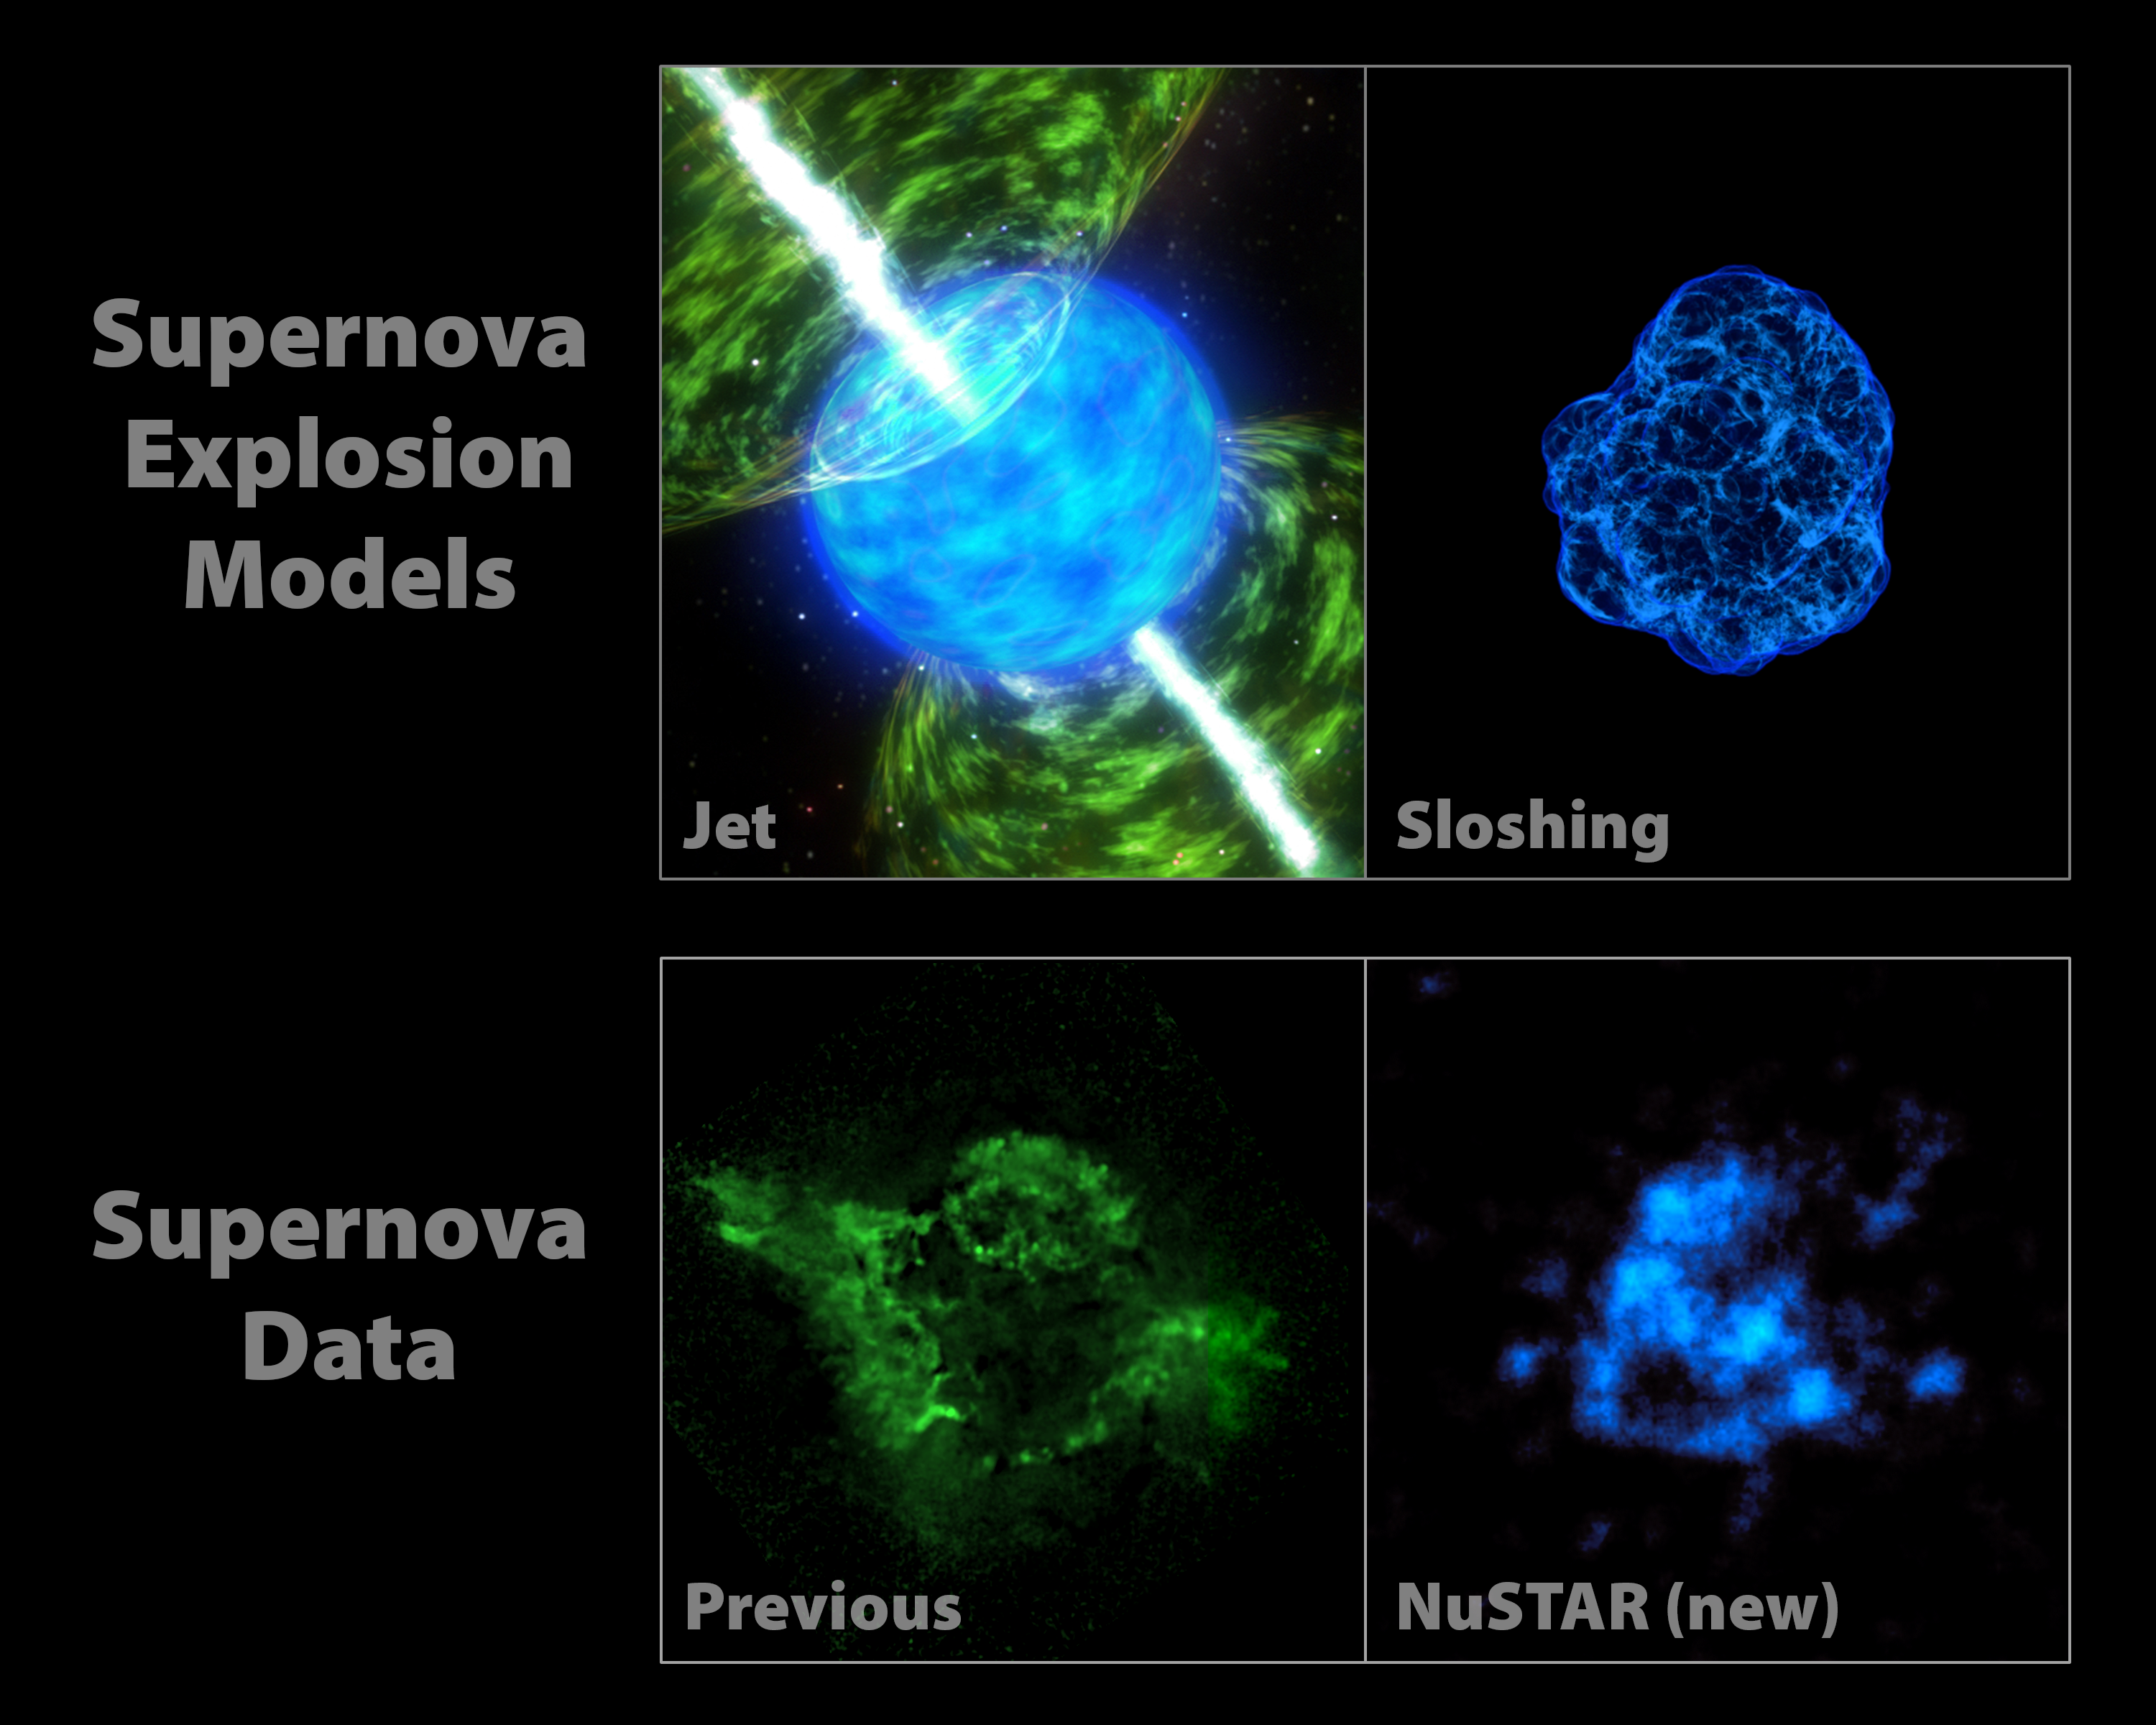

NuSTAR Data Point to Sloshing Supernovas

How massive stars blow up in powerful explosions called supernovas remains a mystery. Theorists have come up with computer simulations to try to recreate what happens, but it’s not clear which model is correct. Now, new observations from NASA’s Nuclear Spectroscopic Telescope Array of the heart of the Cassiopeia supernova remnant are allowing researchers to test those models with real evidence.

The images at the top of the graphic represent two popular models describing how stars blast apart. The models point to different triggers of the explosion. In jet-driven models, illustrated with an artist’s concept shown at left, jets propel the blast wave. In models referred to as having mild asymmetries, material at the core of the star sloshes around, and this sloshing helps energize the shock wave. The graphic representing the sloshing scenario is from a 3-D computer simulation created by Christian Ott and his colleagues at the California Institute of Technology, Pasadena, Calif.

The bottom panel shows previous data from NASA’s Chandra X-ray Observatory at left. Chandra sees silicon and magnesium in the Cas A remnant that have been heated up. In looking at the picture, one sees imprints of jets in the heated material. These data alone aren’t enough to distinguish between the two supernova explosion models because the silicon and magnesium can be influenced by the material surrounding the supernova, and are not direct tracers of what happened in the explosion. The radioactive titanium observed by NuSTAR, on the other hand, was created deep in the explosion and allows us to see into the guts of the supernova. It is a direct tracer of what happened in the core of the explosion when the star shattered to pieces.

The titanium map looks more like the sloshing, or mild asymmetries, model — and not the jet-driven model. This is the first observational evidence suggesting that the trigger for supernova explosions comes from a sloshing effect.

NuSTAR is a Small Explorer mission led by the California Institute of Technology in Pasadena and managed by NASA’s Jet Propulsion Laboratory, also in Pasadena, for NASA’s Science Mission Directorate in Washington. The spacecraft was built by Orbital Sciences Corporation, Dulles, Va. Its instrument was built by a consortium including Caltech; JPL; the University of California, Berkeley; Columbia University, N.Y.; NASA’s Goddard Space Flight Center, Greenbelt, Md.; the Danish Technical University in Denmark; Lawrence Livermore National Laboratory, Livermore, Calif.; ATK Aerospace Systems, Goleta, Calif., and with support from the Italian Space Agency (ASI) Science Data Center, Rome, Italy.

NuSTAR’s mission operations center is at UC Berkeley, with ASI providing its equatorial ground station located at Malindi, Kenya. The mission’s outreach program is based at Sonoma State University, Rohnert Park, Calif. NASA’s Explorer Program is managed by Goddard. JPL is managed by Caltech for NASA.

Credit: NASA/JPL-Caltech/CXC/SAO/SkyWorks Digital/Christian Ott